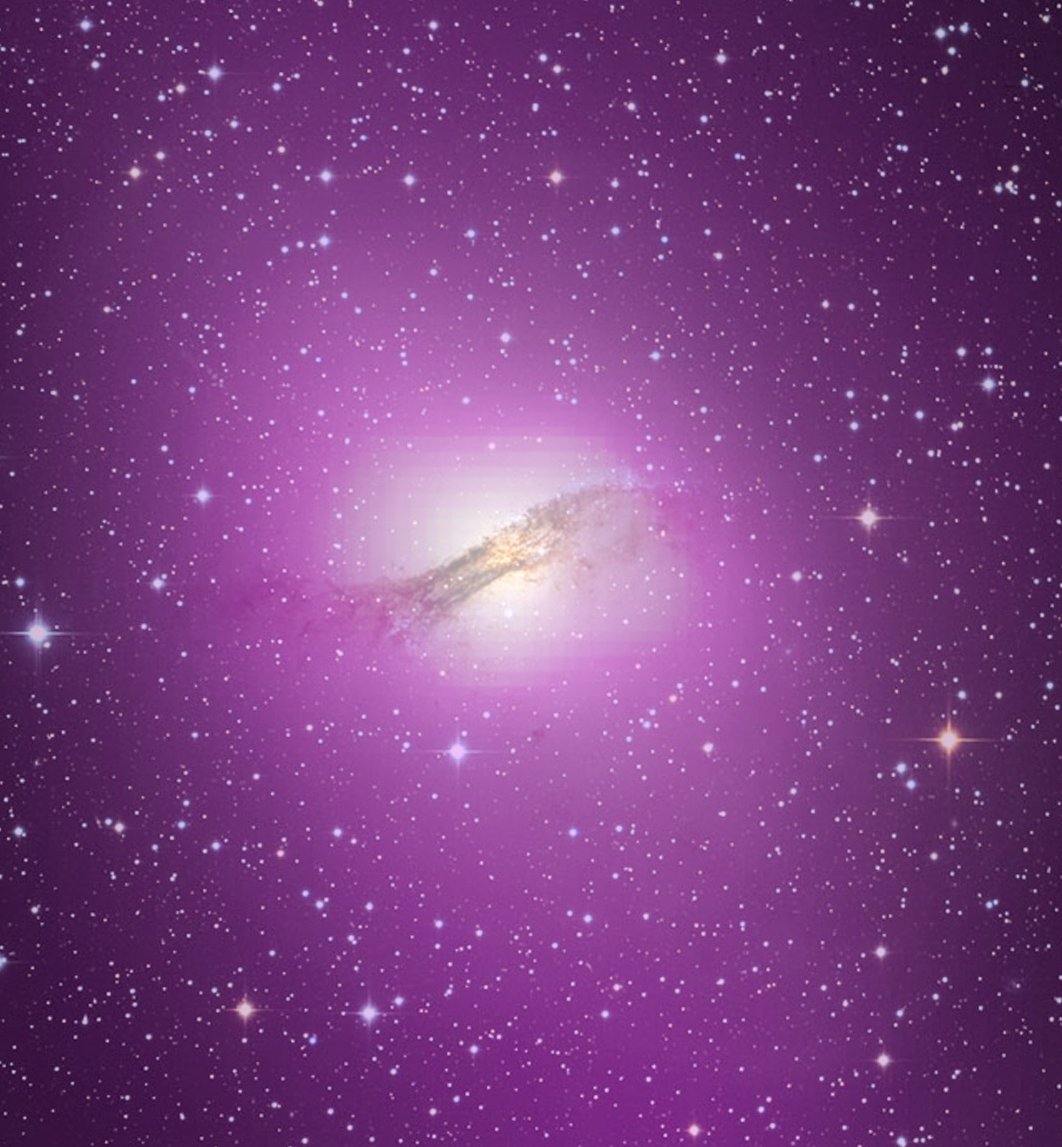

Cen A Optical Gamma Composite

NASA release April 1, 2010 The gamma-ray output from Cen A's lobes exceeds their radio output by more than ten times. High-energy gamma rays detected by Fermi's Large Area Telescope are depicted as purple in this gamma ray/optical composite of the galaxy.

Credit: NASA/DOE/Fermi LAT Collaboration, Capella Observatory